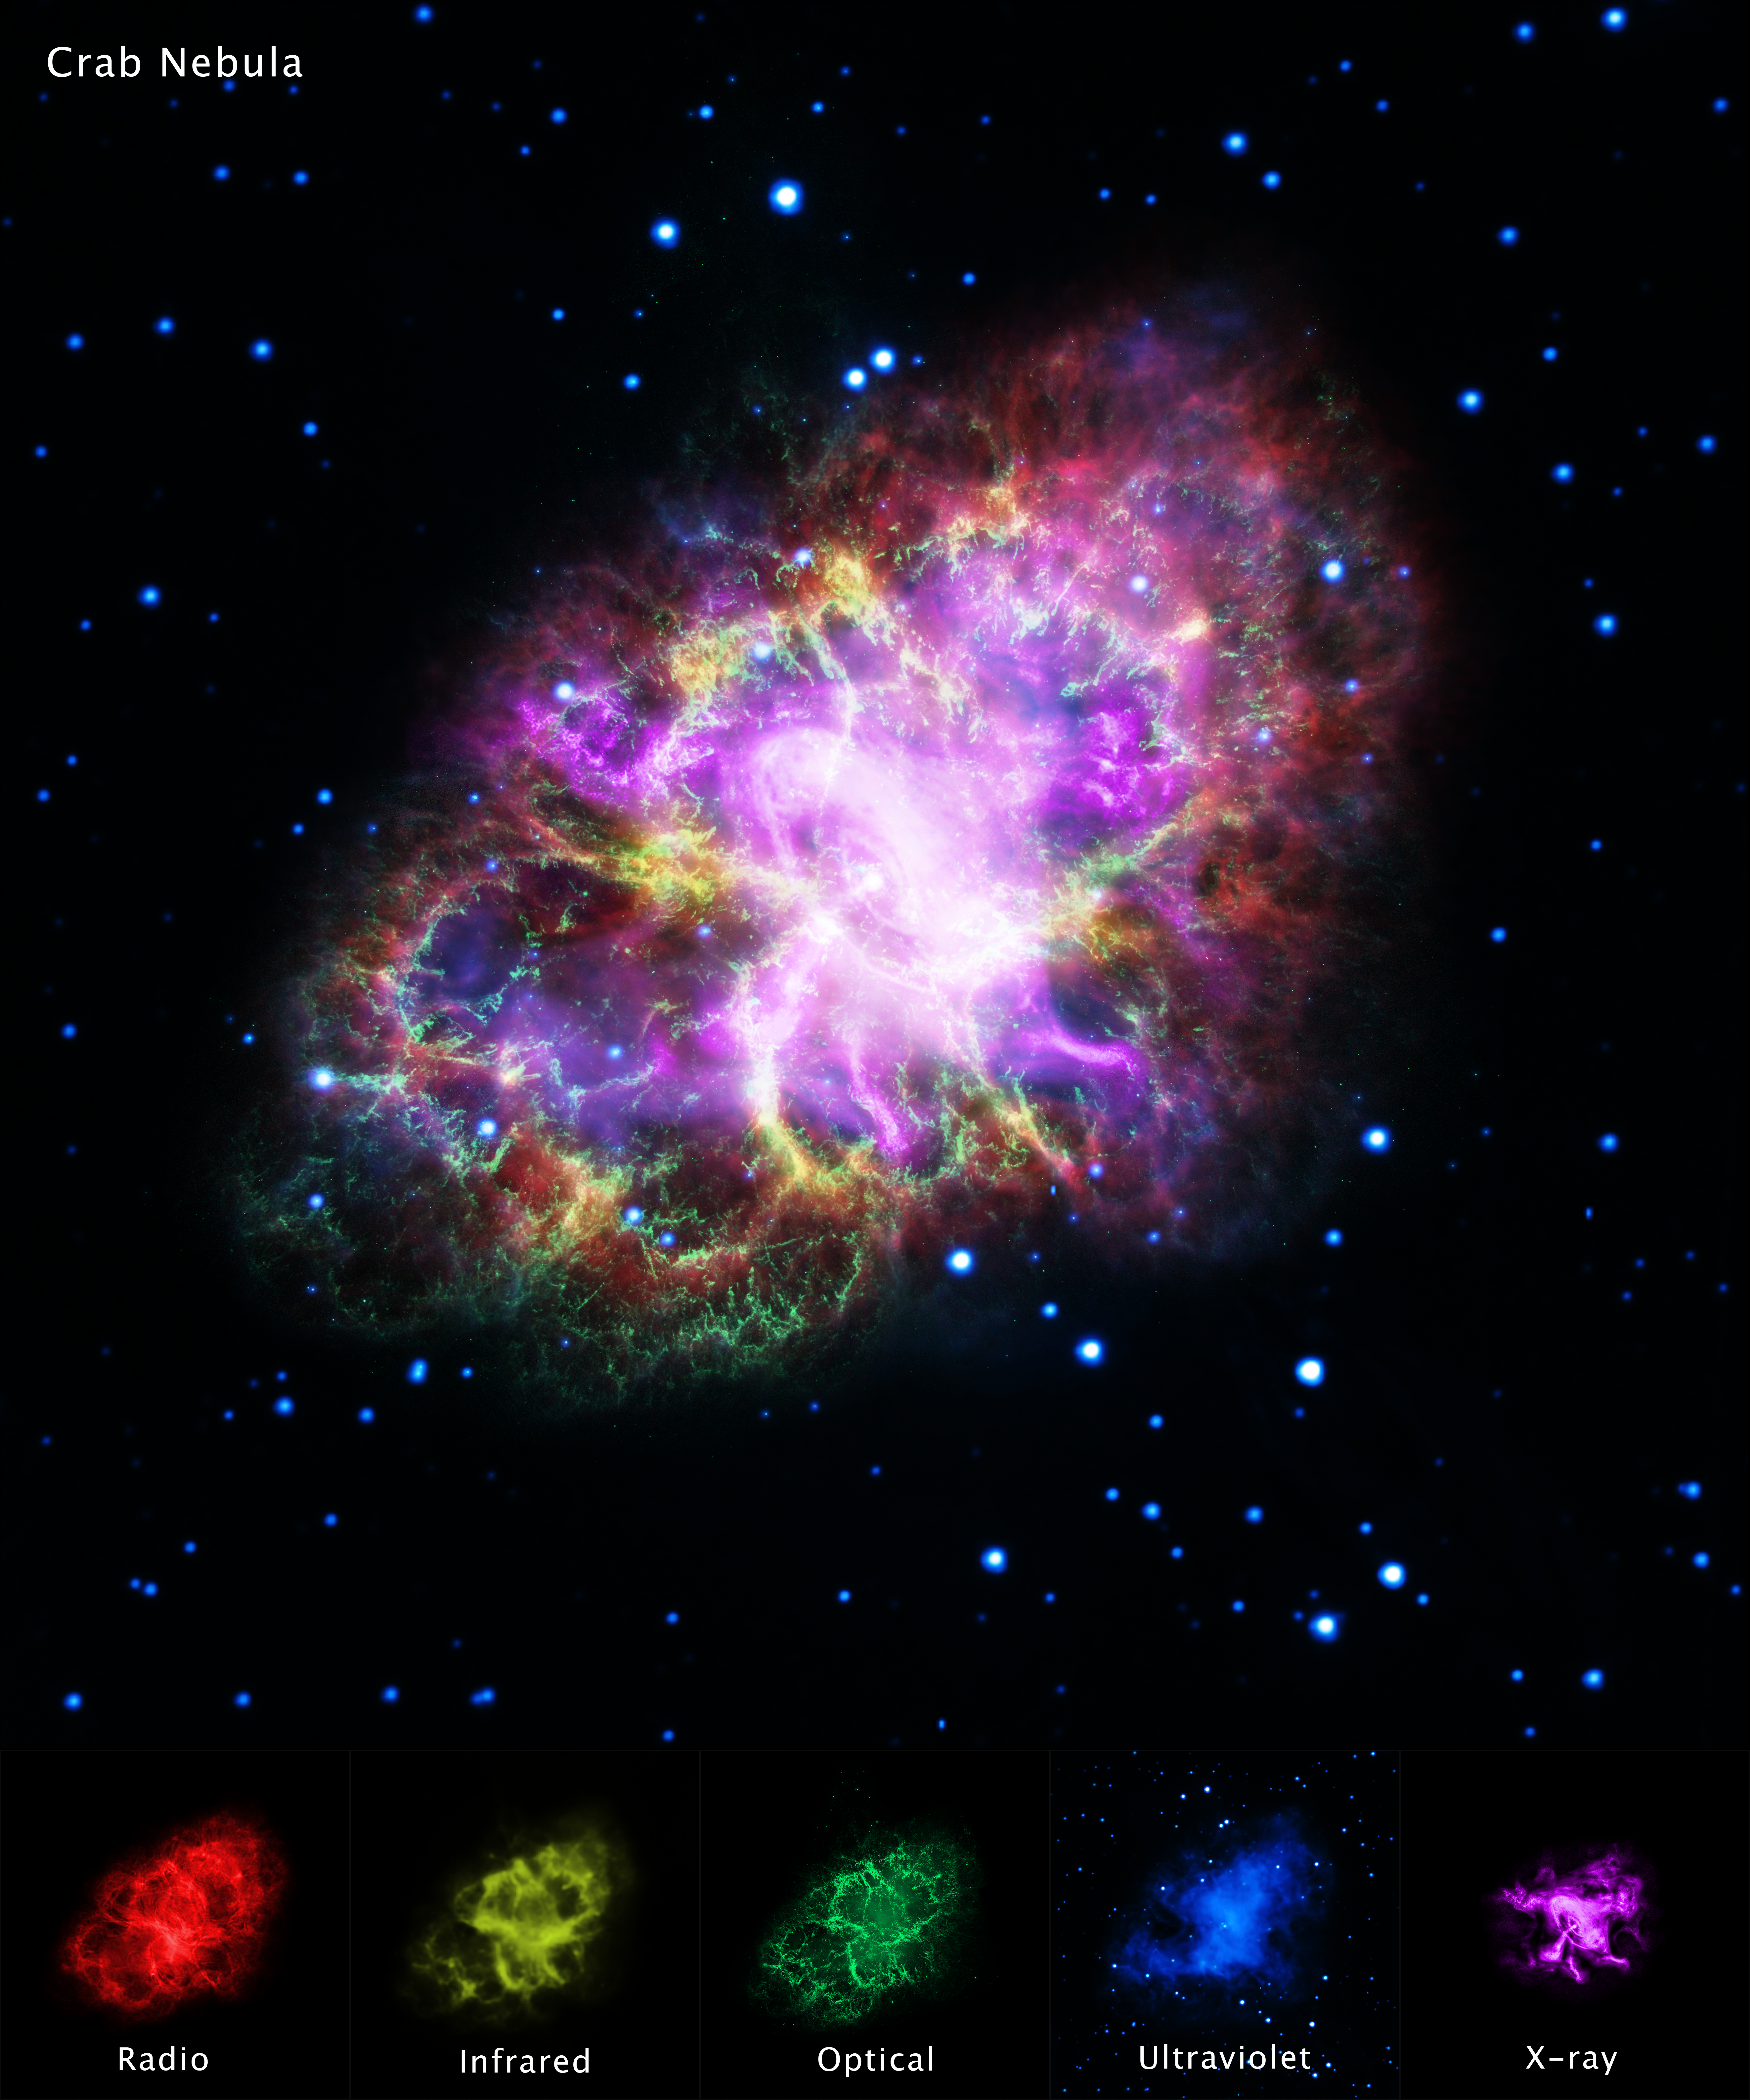

Crab Nebula in Multiple Wavelengths

This highly detailed image of the Crab Nebula was assembled by combining data from five telescopes spanning nearly the entire breadth of the electromagnetic spectrum: The Very Large Array (radio) in red; Spitzer Space Telescope (infrared) in yellow; Hubble Space Telescope (visible) in green; XMM-Newton (ultraviolet) in blue; and Chandra X-ray Observatory (X-ray) in purple.

The Hubble visible-light image offers a very sharp view of hot filamentary structures that permeate this nebula. The infrared image includes the glow of dust particles absorbing ultraviolet and visible light, and re-radiating at lower energies (longer wavelengths) in the infrared. An energetic cloud of electrons driven by a rapidly rotating neutron star, or pulsar, at its core glows brightly in ultraviolet radiation and X-rays. The neutron star’s fierce "wind" of charged particles energized the nebula, causing it to emit the radio waves. In this color scheme used for this set of images the background stars appear blue because they have the strongest signal in the ultraviolet-light exposure.

The Crab Nebula, the result of a supernova explosion seen by Chinese and other astronomers in the year 1054, is 6,500 light-years from Earth.

Credit: NASA, ESA, G. Dubner (IAFE, CONICET-University of Buenos Aires) et al.; A. Loll et al.; T. Temim et al.; F. Seward et al.; VLA/NRAO/AUI/NSF; Chandra/CXC; Spitzer/JPL-Caltech; XMM-Newton/ESA; and Hubble/STScI